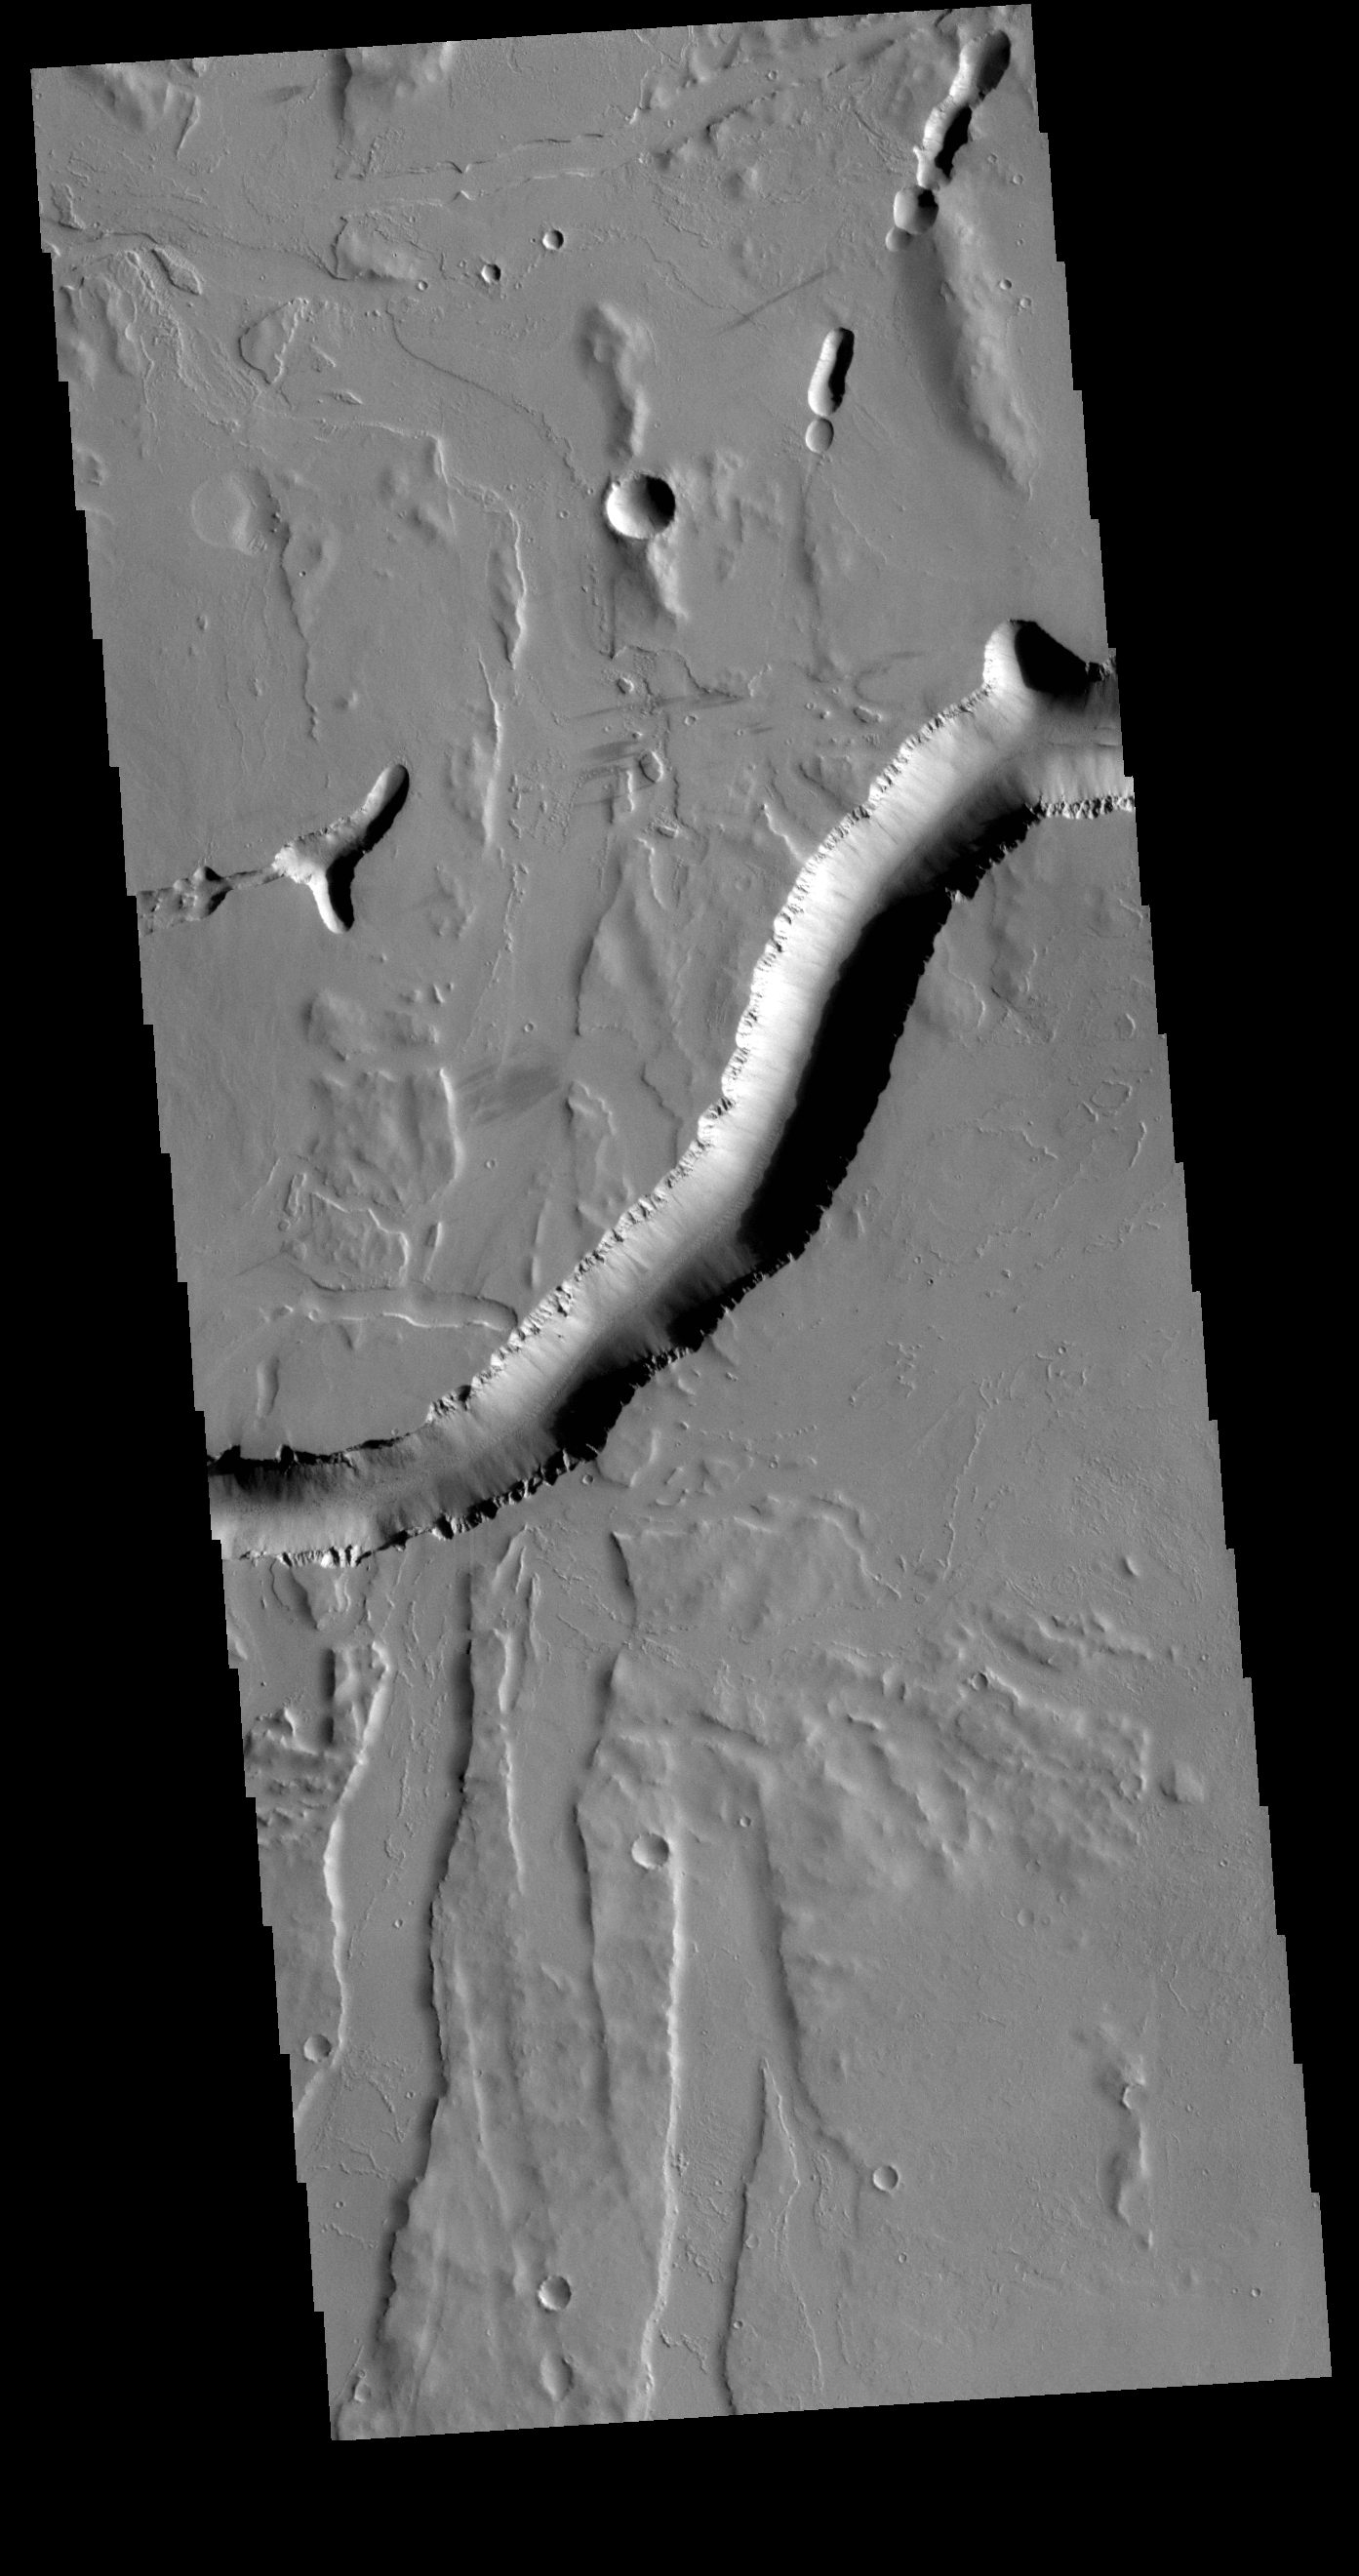

Olympica Fossae

Olympica Fossae is a complex channel located on the volcanic plains between Alba Mons and Olympus Mons. The sinuosity of the large channel in the middle of the image indicates that this is a channel created by liquid flow. In this case the location and other surface features point to lava rather than water as the liquid. The more linear depressions at the bottom third of the image are possibly tectonic features called graben and formed by movement along fault lines. The Alba Mons region contains extensive faulting which formed due to collapse of the volcano.

Credit: NASA/JPL-Caltech/ASU